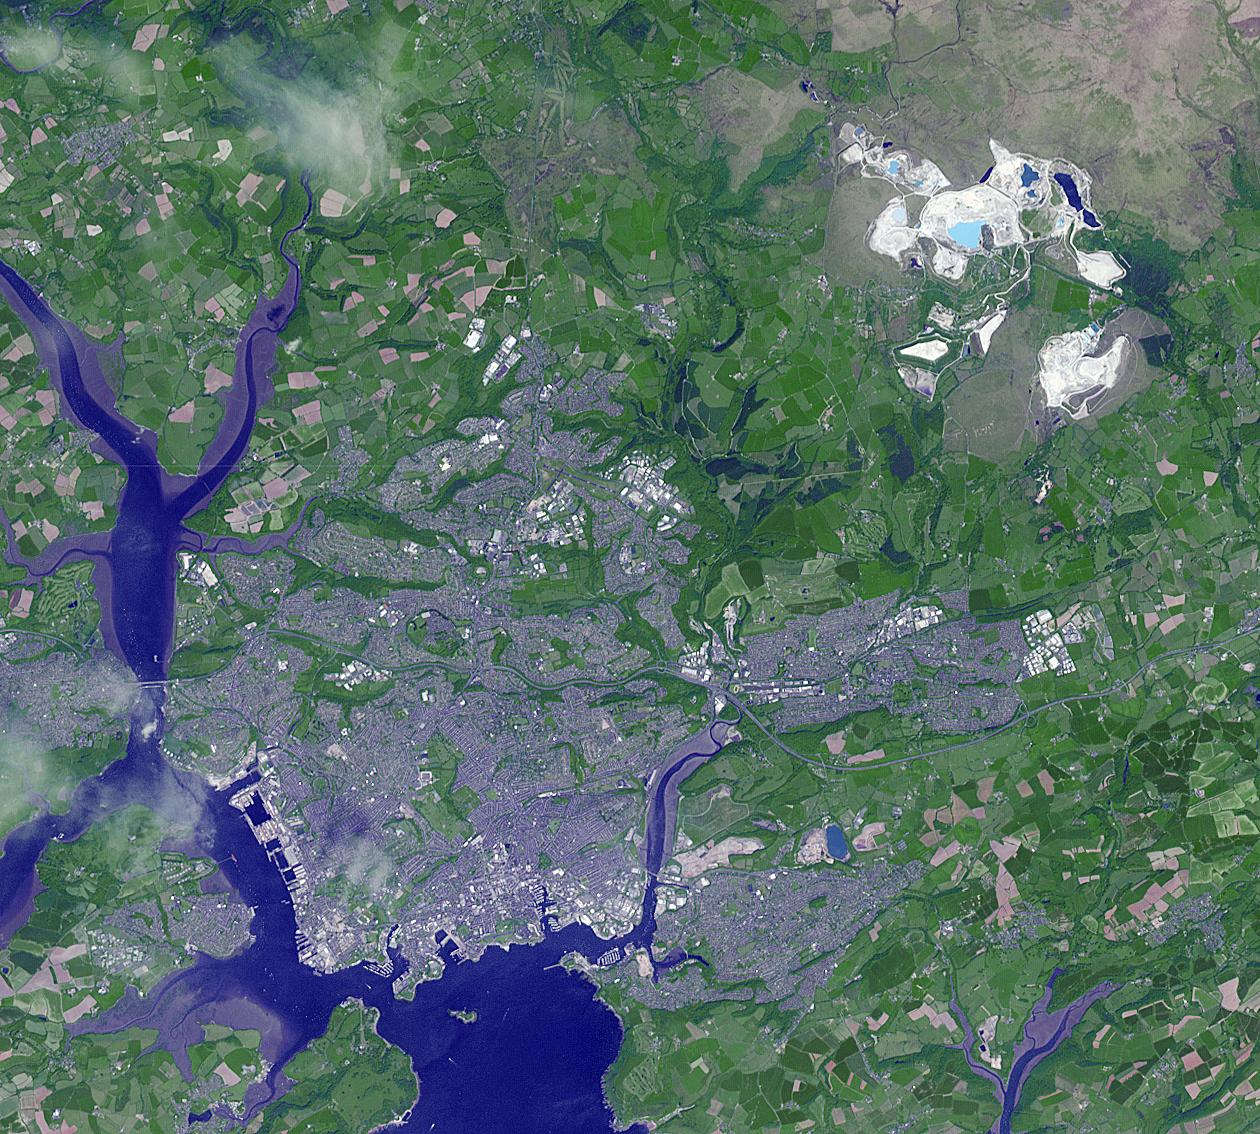

Drakelands Mine, England

The Drakelands Mine (previously known as the Hemerdon Mine) is a historic tungsten and tin mine located northeast of Plymouth, England. Tin and tungsten deposits were discovered in 1867, and the mine operated until 1944. Last year work started to re-open the mine, as it hosts the fourth-largest tungsten and tin deposits in the world. Tungsten has innumerable uses due to its incredible density and high melting temperature. Yet more than 80% of world supply is controlled by China, who has imposed restriction on export of the metal. The image covers an area of 17 by 18.9 km, was acquired June 5, 2013, and is located at 50.4 degrees north, 4 degrees west.

With its 14 spectral bands from the visible to the thermal infrared wavelength region and its high spatial resolution of 15 to 90 meters (about 50 to 300 feet), ASTER images Earth to map and monitor the changing surface of our planet. ASTER is one of five Earth-observing instruments launched Dec. 18, 1999, on Terra. The instrument was built by Japan’s Ministry of Economy, Trade and Industry. A joint U.S./Japan science team is responsible for validation and calibration of the instrument and data products.

The broad spectral coverage and high spectral resolution of ASTER provides scientists in numerous disciplines with critical information for surface mapping and monitoring of dynamic conditions and temporal change. Example applications are: monitoring glacial advances and retreats; monitoring potentially active volcanoes; identifying crop stress; determining cloud morphology and physical properties; wetlands evaluation; thermal pollution monitoring; coral reef degradation; surface temperature mapping of soils and geology; and measuring surface heat balance.

The U.S. science team is located at NASA’s Jet Propulsion Laboratory, Pasadena, Calif. The Terra mission is part of NASA’s Science Mission Directorate, Washington, D.C.

Credit: NASA/GSFC/METI/ERSDAC/JAROS, and U.S./Japan ASTER Science Team